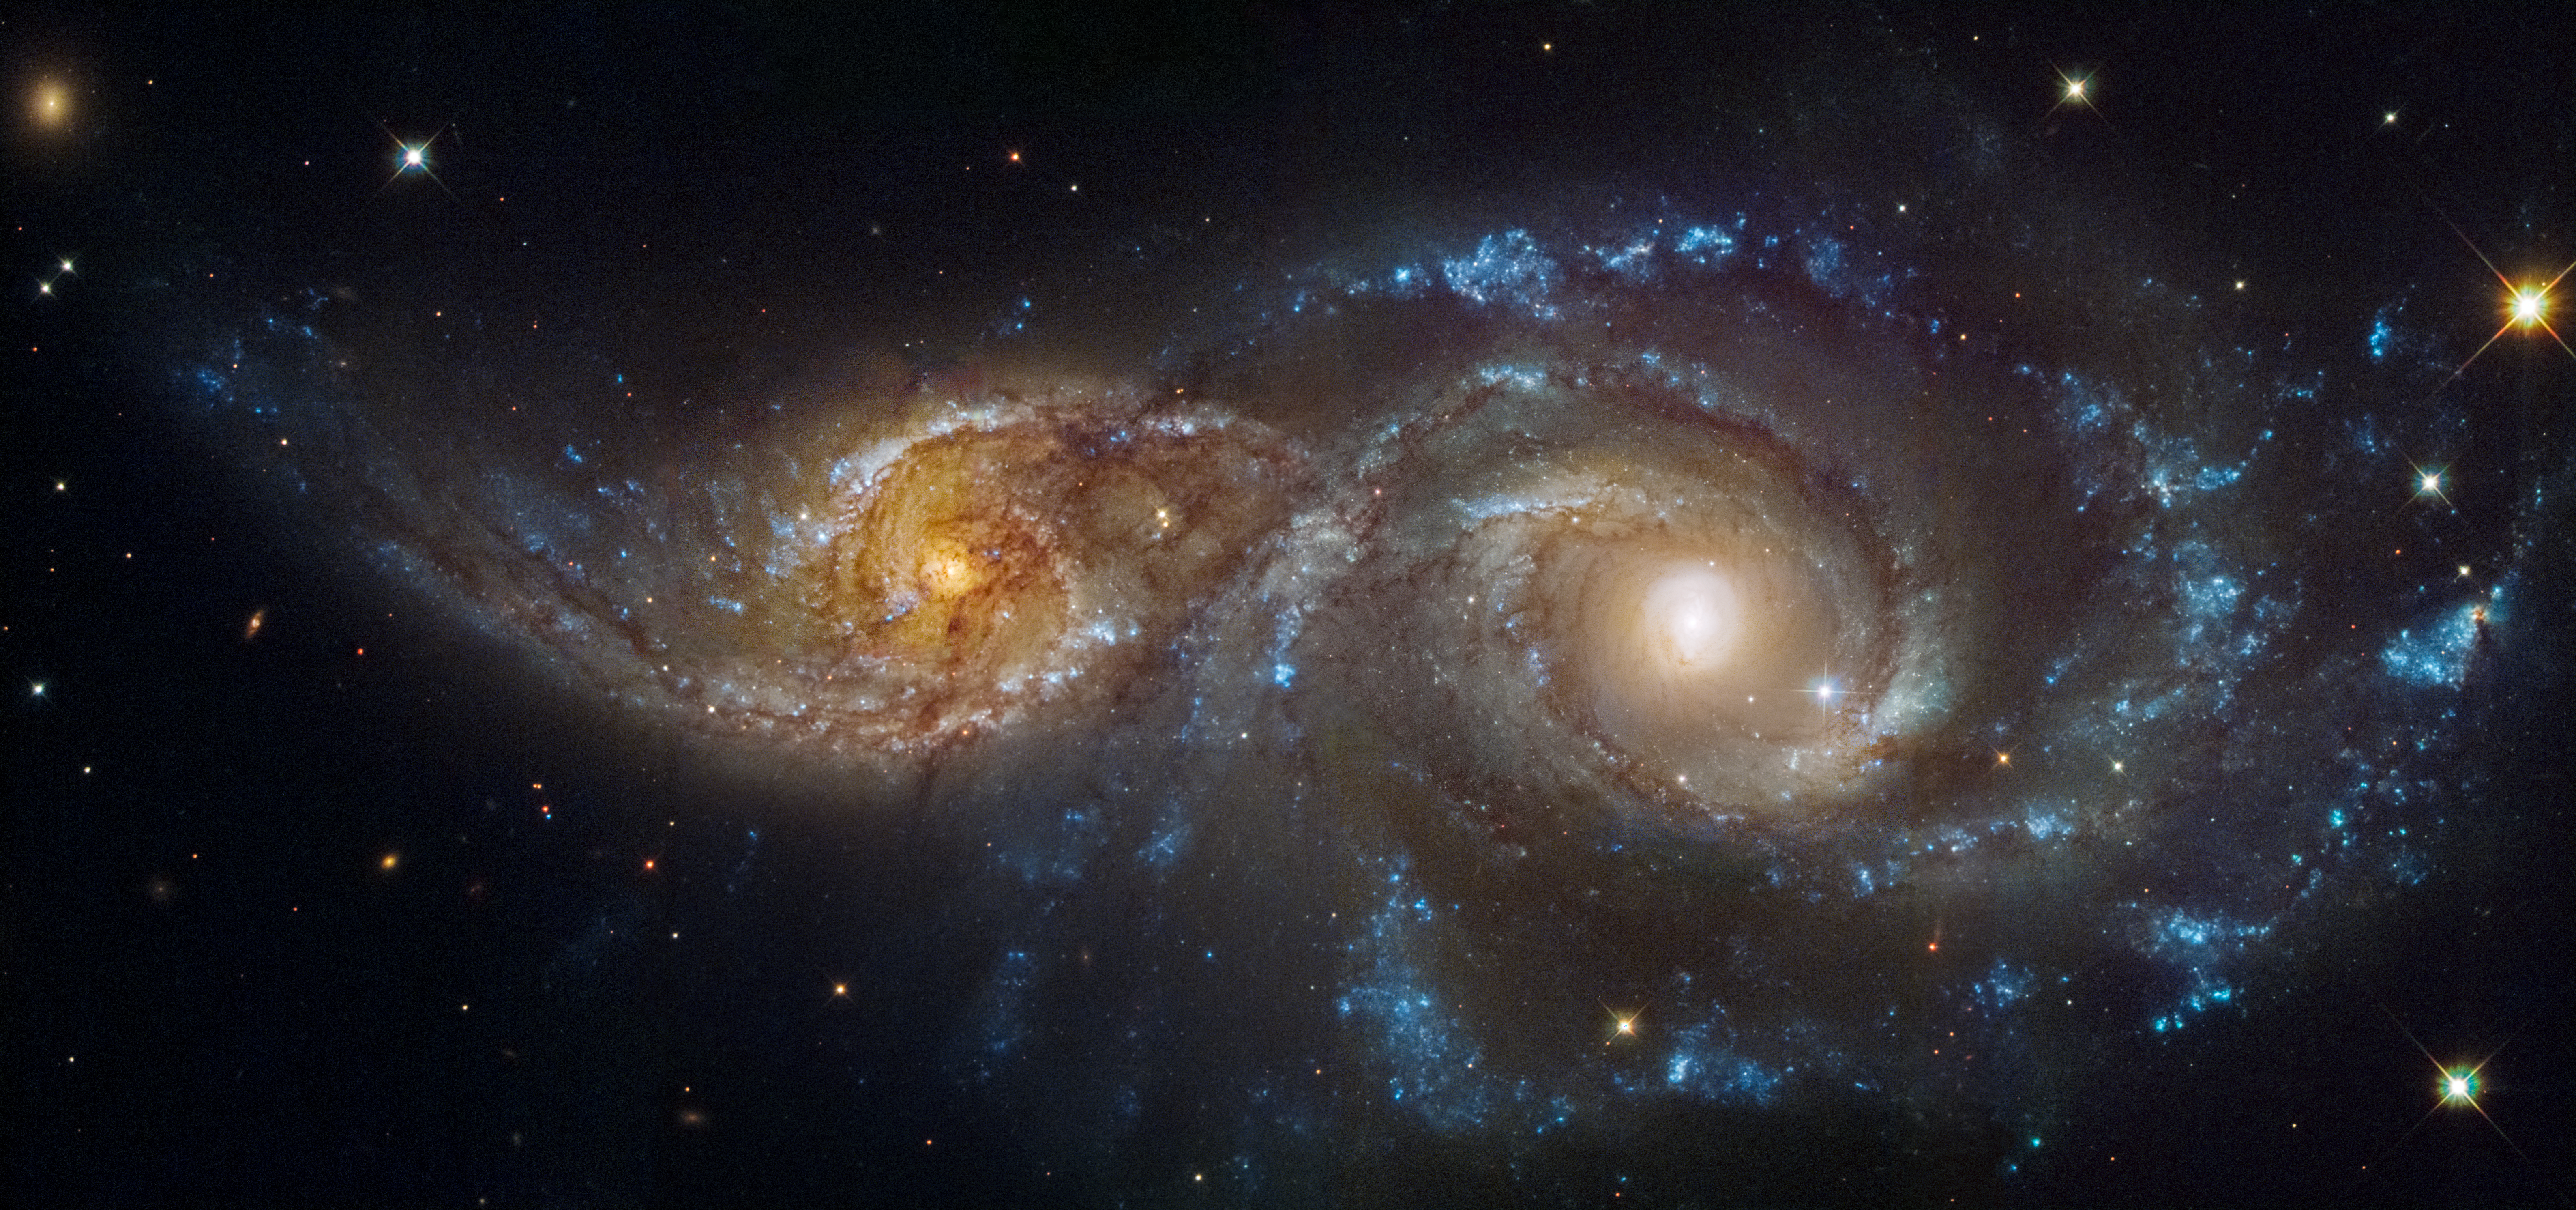

Galaxies IC 2163 and NGC 2207 (Hubble and Webb Images Side by Side)

These are two views of the same scene, each showing two overlapping spiral galaxies, IC 2163 at left and NGC 2207 at right. The Hubble Space Telescope’s ultraviolet- and visible-light observation is at left, and the James Webb Space Telescope’s mid-infrared light observation is at right.

In Hubble’s image, the star-filled spiral arms glow brightly in blue, and the galaxies’ cores in orange. Both galaxies are covered in dark brown dust lanes, which obscures the view of IC 2163’s core at left.

In Webb’s image, cold dust takes center stage, casting the galaxies’ arms in white. Areas where stars are still deeply embedded in the dust appear pink. Other pink regions may be objects that lie well behind these galaxies, including active supermassive black holes known as quasars.

Turn your eye toward the bottom right of the Webb image. The largest, brightest pink region that glimmers with eight prominent diffraction spikes is a mini starburst — a location where many stars are forming in quick succession. The same region in the Hubble image appears as a bright blue cluster of stars.

The lace-like holes in the white spiral arms of Webb’s images are often where supernovae exploded long ago. In the same regions, Hubble shows these areas are now populated with newer stars.

The black areas to upper right and lower left of the Hubble image do not contain any data.

Credit: Image: NASA, ESA, CSA, STScI